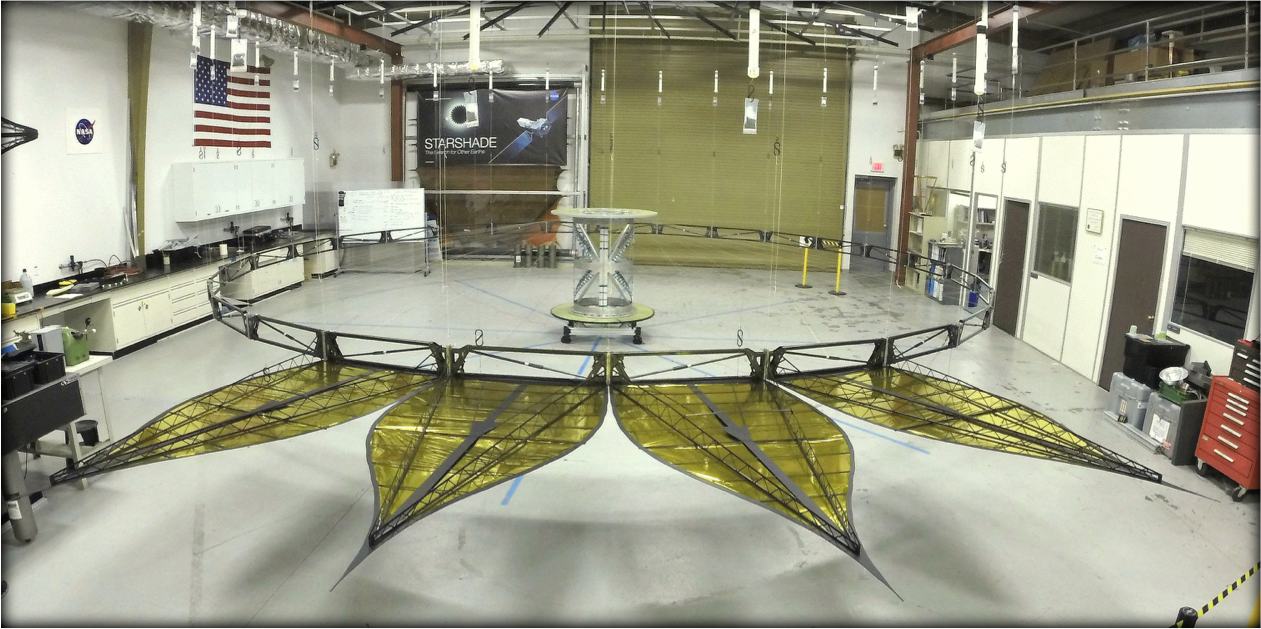

Starshade Deployed at JPL

This image shows a deployed half-scale starshade with four petals at NASA’s Jet Propulsion Laboratory, Pasadena, California in 2014. The full-scale of this starshade (not shown) will measure at 111 feet (34 meters). The flower-like petals of the starshade are designed to diffract bright starlight away from telescopes seeking the dim light of exoplanets. The starshade was re-designed from earlier models to allow these petals to furl, or wrap around the spacecraft, for launch into space. Each petal is covered in a high-performance plastic film that resembles gold foil.

On a starshade ready for launch, the thermal gold foil will only cover the side of the petals facing away from the telescope, with black on the other, so as not to reflect other light sources such as the Earth into its lens. The starshade is light enough for space and cannot support its own weight on Earth. Is it shown offloaded with counterweights, much like an elevator.

Starlight-blocking technologies such as the starshade are being developed to help image exoplanets, with a focus on Earth-sized, habitable worlds.

Credit: NASA/JPL-Caltech